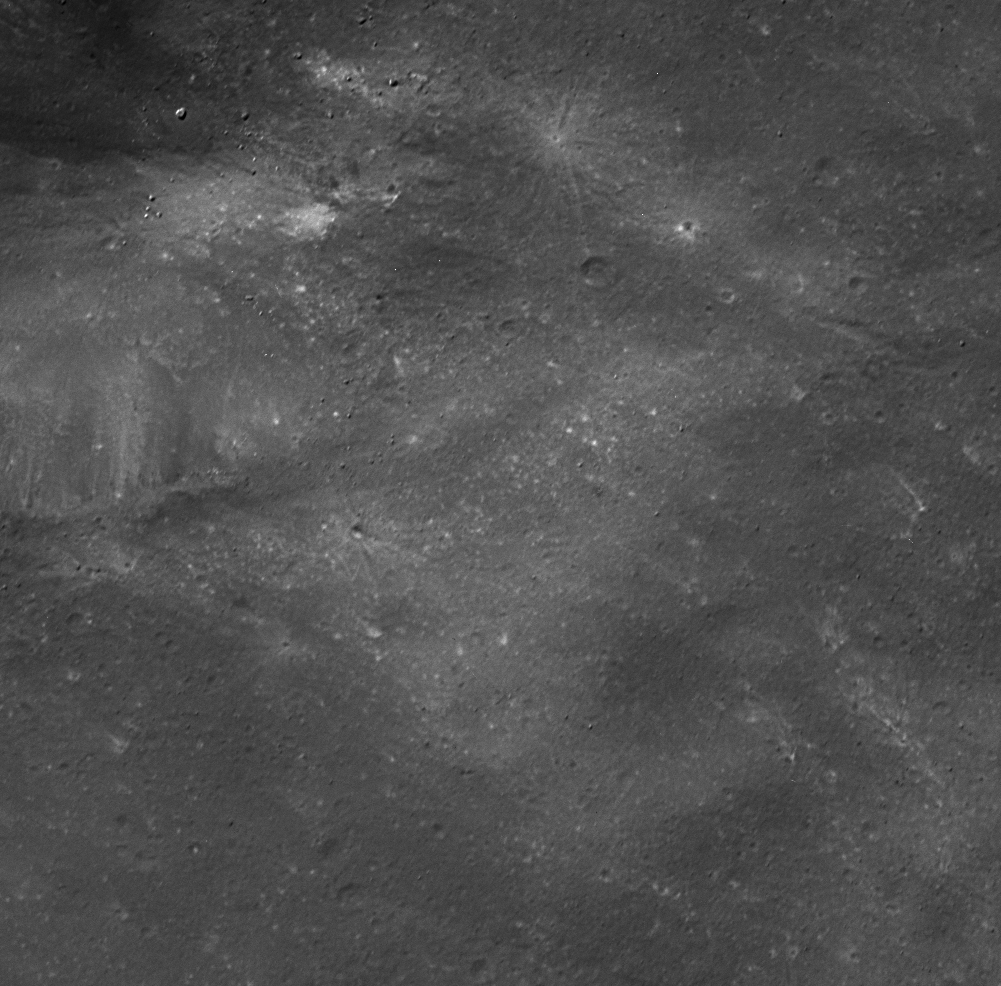

Dark Desolation

On June 11, 2004, during its closest approach to Phoebe, Cassini obtained this extremely high resolution view of a dark, desolate landscape. Regions of different reflectivity are clearly visible on what appears to be a gently rolling surface. Notable are several bright-rayed impact craters, lots of small craters with bright-colored floors and light-colored streaks across the landscape. Note also the several sharply defined craters — probably fairly young features — near the upper left corner.

This high-resolution image was obtained at a phase, or Sun-Phoebe-spacecraft, angle of 30.7 degrees, and from a distance of approximately 2,365 kilometers (1,470 miles). The image scale is approximately 14 meters (46 feet) per pixel. The image was high-pass filtered to bring out small scale features and then enhanced in contrast.

The Cassini-Huygens mission is a cooperative project of NASA, the European Space Agency and the Italian Space Agency. The Jet Propulsion Laboratory, a division of the California Institute of Technology in Pasadena, manages the Cassini-Huygens mission for NASA’s Office of Space Science, Washington, D.C. The Cassini orbiter and its two onboard cameras, were designed, developed and assembled at JPL. The imaging team is based at the Space Science Institute, Boulder, Colo.

Credit: NASA/JPL/Space Science Institute